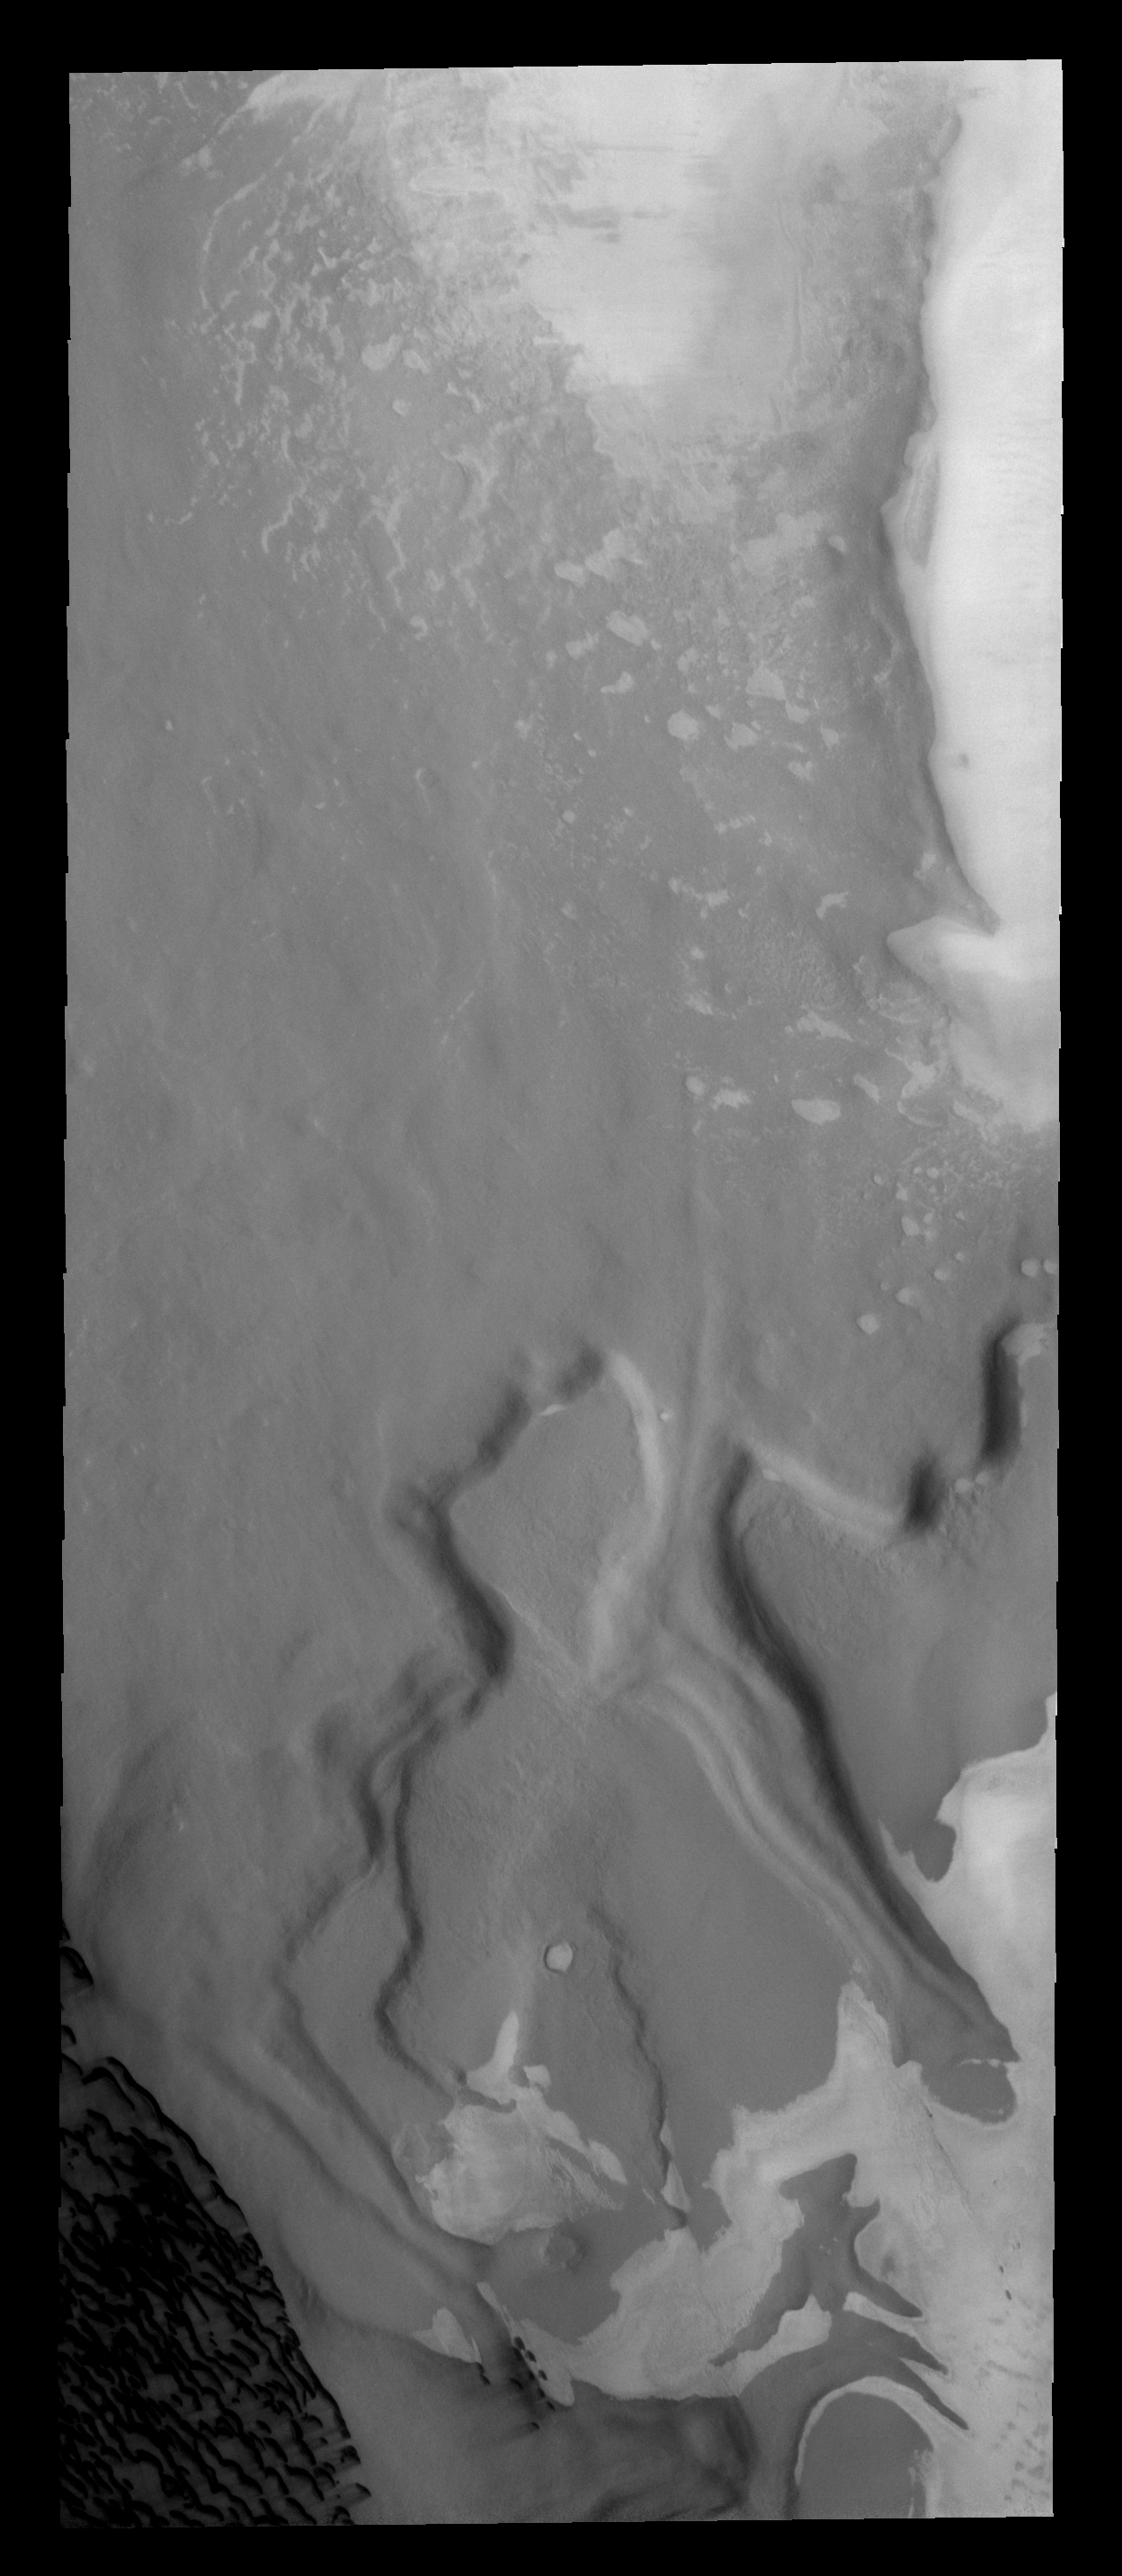

Polar Dunes

The dark sand dunes in this image are only a very small portion of the sand sea that surrounds the north polar cap of Mars.

Image information: VIS instrument. Latitude 80.7N, Longitude 311.5E. 20 meter/pixel resolution.

Please see the THEMIS Data Citation Note for details on crediting THEMIS images.

Note: this THEMIS visual image has not been radiometrically nor geometrically calibrated for this preliminary release. An empirical correction has been performed to remove instrumental effects. A linear shift has been applied in the cross-track and down-track direction to approximate spacecraft and planetary motion. Fully calibrated and geometrically projected images will be released through the Planetary Data System in accordance with Project policies at a later time.

NASA’s Jet Propulsion Laboratory manages the 2001 Mars Odyssey mission for NASA’s Office of Space Science, Washington, D.C. The Thermal Emission Imaging System (THEMIS) was developed by Arizona State University, Tempe, in collaboration with Raytheon Santa Barbara Remote Sensing. The THEMIS investigation is led by Dr. Philip Christensen at Arizona State University. Lockheed Martin Astronautics, Denver, is the prime contractor for the Odyssey project, and developed and built the orbiter. Mission operations are conducted jointly from Lockheed Martin and from JPL, a division of the California Institute of Technology in Pasadena.

Credit: NASA/JPL/ASU